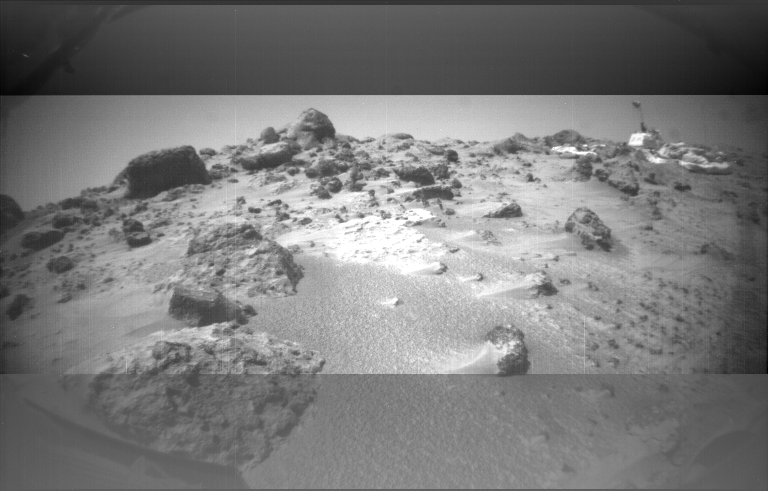

Dust Wind Tails Around Rocks

This image was taken by the Sojourner rover’s left front camera on Sol 32. The Pathfinder lander is at right and is about 9 meters away. Wind tails of dust are clearly seen extending from the left side of many of the small rocks in the foreground. The large rocks on the horizon at left center are the next goal of Sojourner as it continues our exploration of Mars.

Mars Pathfinder is the second in NASA’s Discovery program of low-cost spacecraft with highly focused science goals. The Jet Propulsion Laboratory, Pasadena, CA, developed and managed the Mars Pathfinder mission for NASA’s Office of Space Science, Washington, D.C. JPL is a division of the California Institute of Technology (Caltech).

Photojournal note: Sojourner spent 83 days of a planned seven-day mission exploring the Martian terrain, acquiring images, and taking chemical, atmospheric and other measurements. The final data transmission received from Pathfinder was at 10:23 UTC on September 27, 1997. Although mission managers tried to restore full communications during the following five months, the successful mission was terminated on March 10, 1998.

Credit: NASA/JPL